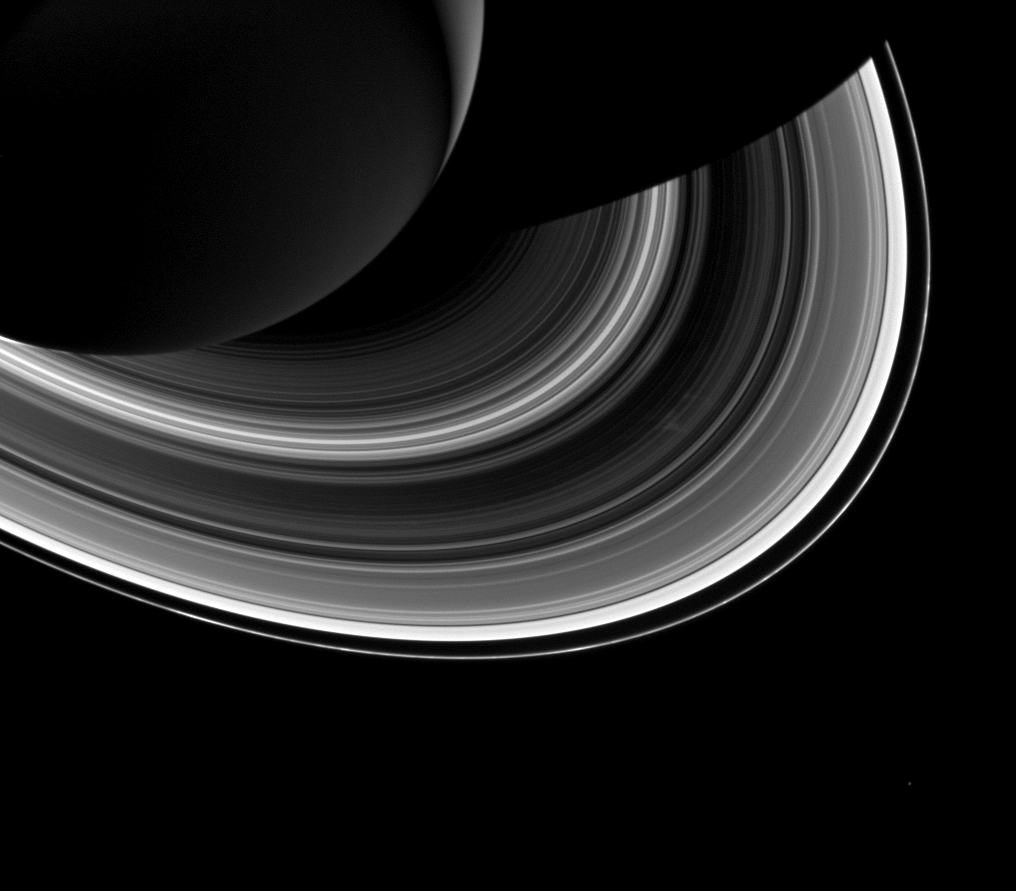

Shadows and Rings

Among the interplay of Saturn’s shadow and rings, Mimas, which appears in the lower-right corner of the image, orbits Saturn as a set of the ever-intriguing spokes appear in the B ring (just to the right of center).

Scientists expect that spokes will soon cease to form as Saturn approaches northern equinox. The exact mechanism of spoke formation is still the subject of debate, but ring scientists do know that spokes no longer appear when the Sun is higher in Saturn’s sky. It is believed that this has to do with the ability of micron-sized ring grains to maintain an electrical charge and levitate above the rings, forming spokes. Thus, these may be some of the last spokes ever imaged by Cassini.

This view looks toward the unilluminated side of the rings from about 38 degrees below the ringplane. The image was taken in visible light with the Cassini spacecraft wide-angle camera on Oct. 22, 2013.

The view was obtained at a distance of approximately 1.6 million miles (2.6 million kilometers) from Saturn and at a Sun-Saturn-spacecraft, or phase, angle of 146 degrees. Image scale is 93 miles (150 kilometers) per pixel.

The Cassini-Huygens mission is a cooperative project of NASA, the European Space Agency and the Italian Space Agency. The Jet Propulsion Laboratory, a division of the California Institute of Technology in Pasadena, manages the mission for NASA’s Science Mission Directorate, Washington, D.C. The Cassini orbiter and its two onboard cameras were designed, developed and assembled at JPL. The imaging operations center is based at the Space Science Institute in Boulder, Colo.

Credit: NASA/JPL-Caltech/Space Science Institute